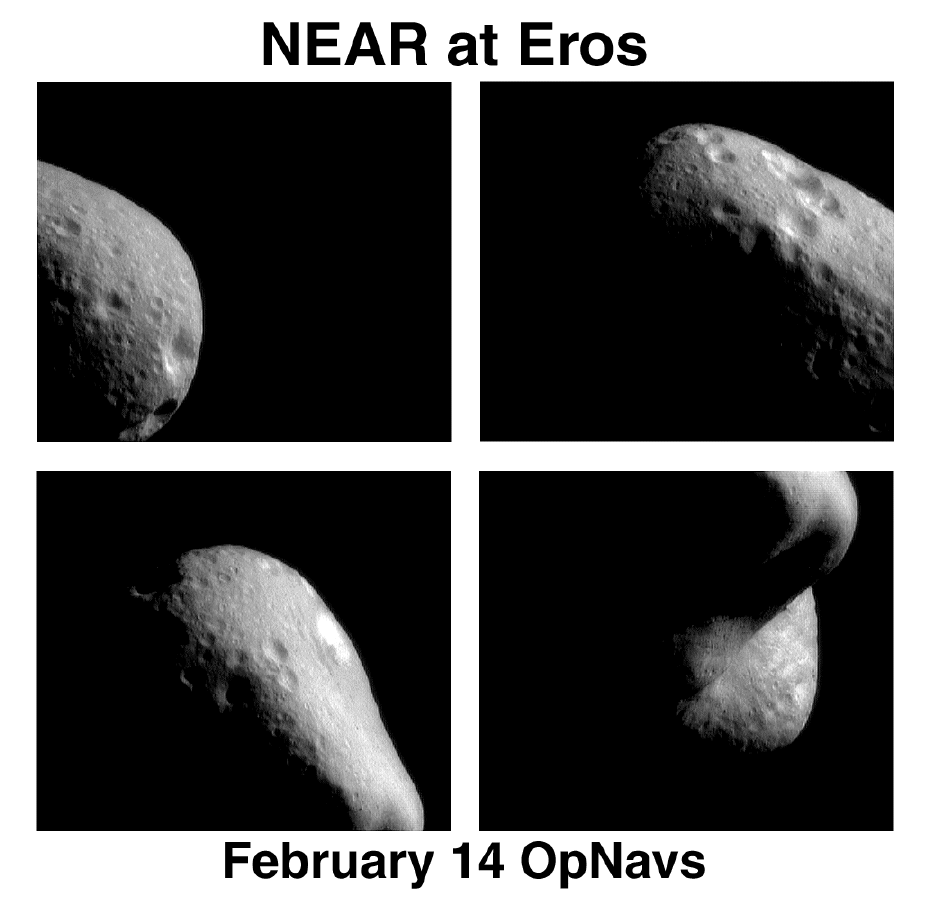

Eros: The First Look from Orbit

In the first hours after NEAR’s insertion into Eros orbit (February 14, 2000), the spacecraft’s camera took these images from a range of 210 miles (330 km) above the surface. The many craters visible serve as landmarks for navigating the spacecraft. Mission operators observe such features from different angles, and use triangulation to calculate NEAR’s position relative to the surface of Eros. The changes in position over time help to plot NEAR’s course in orbit.

Built and managed by The Johns Hopkins University Applied Physics Laboratory, Laurel, Maryland, NEAR was the first spacecraft launched in NASA’s Discovery Program of low-cost, small-scale planetary missions. See the NEAR web page at http://near.jhuapl.edu/ for more details.

Credit: NASA/JPL/JHUAPL